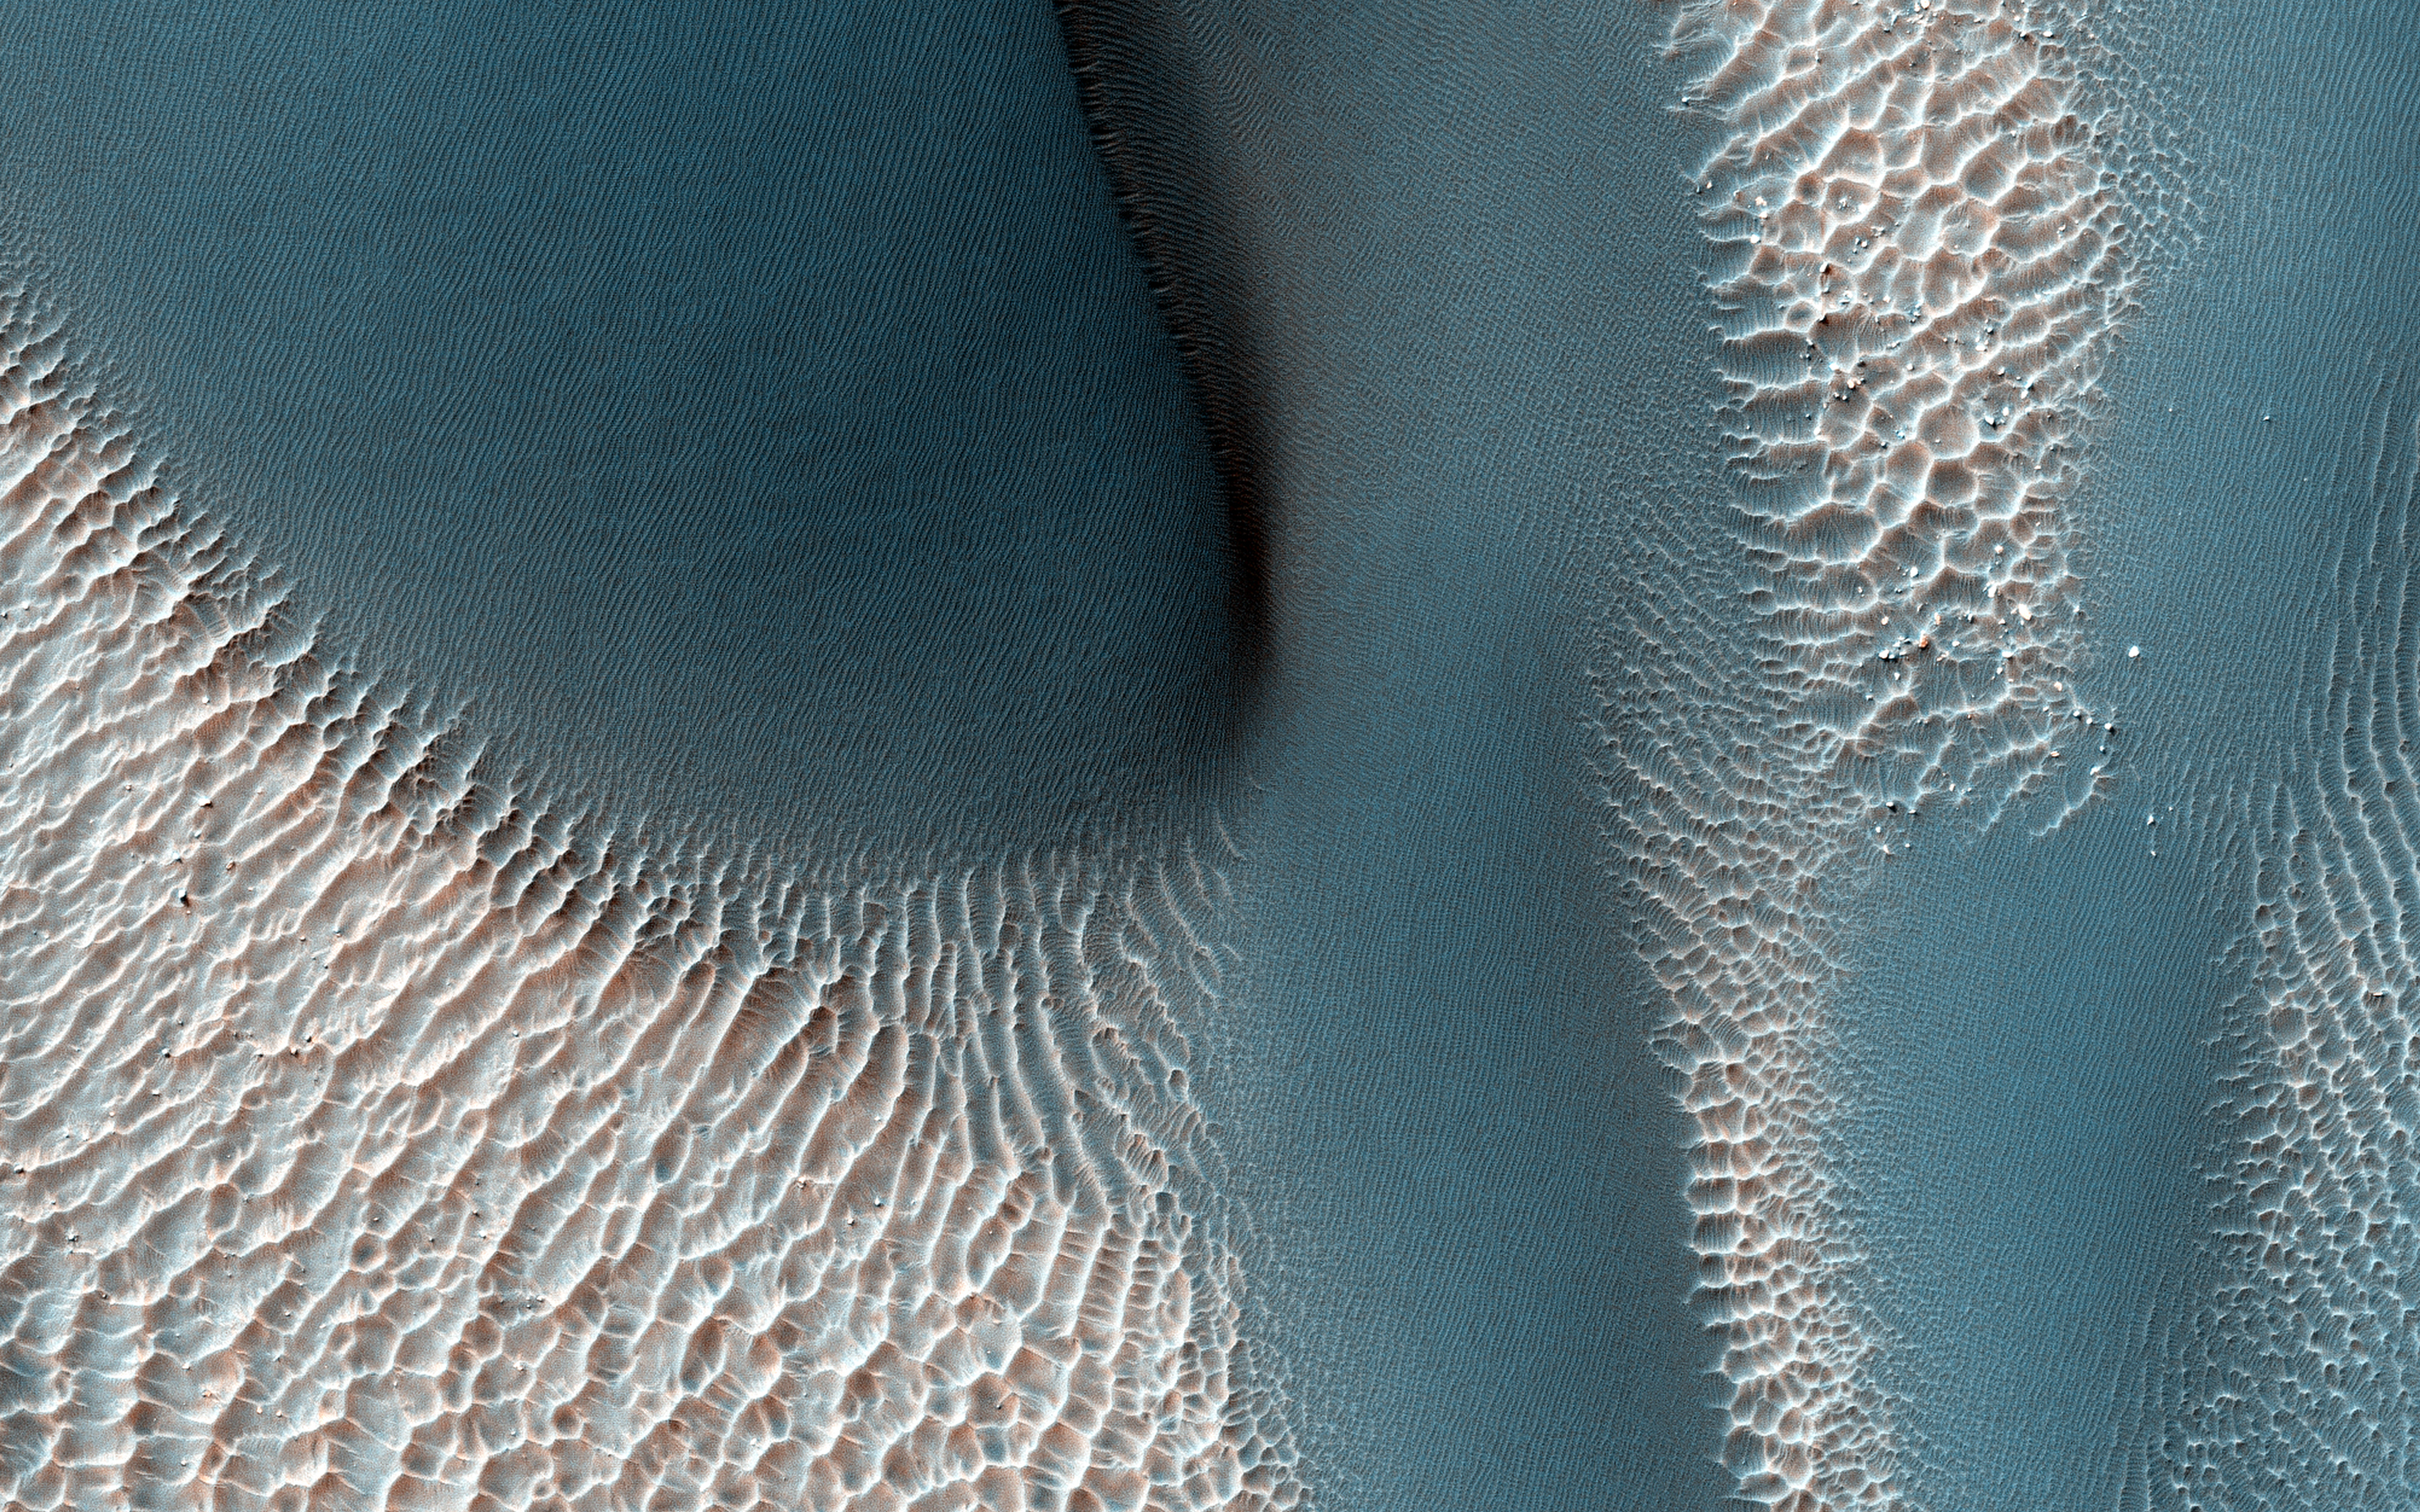

Which Came First?

The workings of the Martian winds are visible in this image of sand dunes trapped inside an unnamed crater in southern Terra Cimmeria.

Many of the craters in the Southern highlands of Mars contain sand dunes, and HiRISE is still in the process of mapping these dunes and determining how active they are today. So far, the dunes in these craters appear to be a mixed bunch, with some dunes actively advancing while others seem to be frozen in place. This image will be compared to a previous picture, to see how these dunes have changed since 2008.

The sand dunes are the large, branched ridges and dark patches that are conspicuous against the bright background, particularly in the northwest corner of our picture. There are also signs of two other wind-related processes: smaller, brighter ridges line the floor of the crater in regularly spaced rows. These are also windblown deposits, mysterious “transverse aeolian ridges” or TARs that are more common in the Martian tropics. Faint, irregular dark lines cross the dunes and the TARs, marking the tracks of dust devils that vacuum the surface during southern summer. So, which came first? We can untangle the history of these processes by looking at the picture more closely.

Over most of the image, it is obvious that the dark sand dunes bury the bright TARs, meaning that the sand dunes are younger than the TARs. But this relationship is not so clear for the southernmost dune we see in this picture. Here, the TARs look like they extend into the dune and merge with ripples on the dune’s surface, suggesting that the TARs might be younger than the dunes. The question can be resolved by carefully examining an enhanced color cutout. The TARs are brighter and redder than the sand dunes and this color persists on the crests of the TARs as the sand encroaches, burying the valleys first and then the slopes and finally the TAR crests. This tells us that the unusual appearance of the dune margin is caused by burial and exposure of the older TARs by the younger sand. Finally, you can trace the tracks of dust devils crossing over the dunes, telling us that they are younger than the dunes.

So, first came the TARs, next the dunes, and last the dust devils — probably within the last few months!

The University of Arizona, Tucson, operates HiRISE, which was built by Ball Aerospace & Technologies Corp., Boulder, Colo. NASA’s Jet Propulsion Laboratory, a division of the California Institute of Technology in Pasadena, manages the Mars Reconnaissance Orbiter Project for NASA’s Science Mission Directorate, Washington.

Credit: NASA/JPL-Caltech/Univ. of Arizona